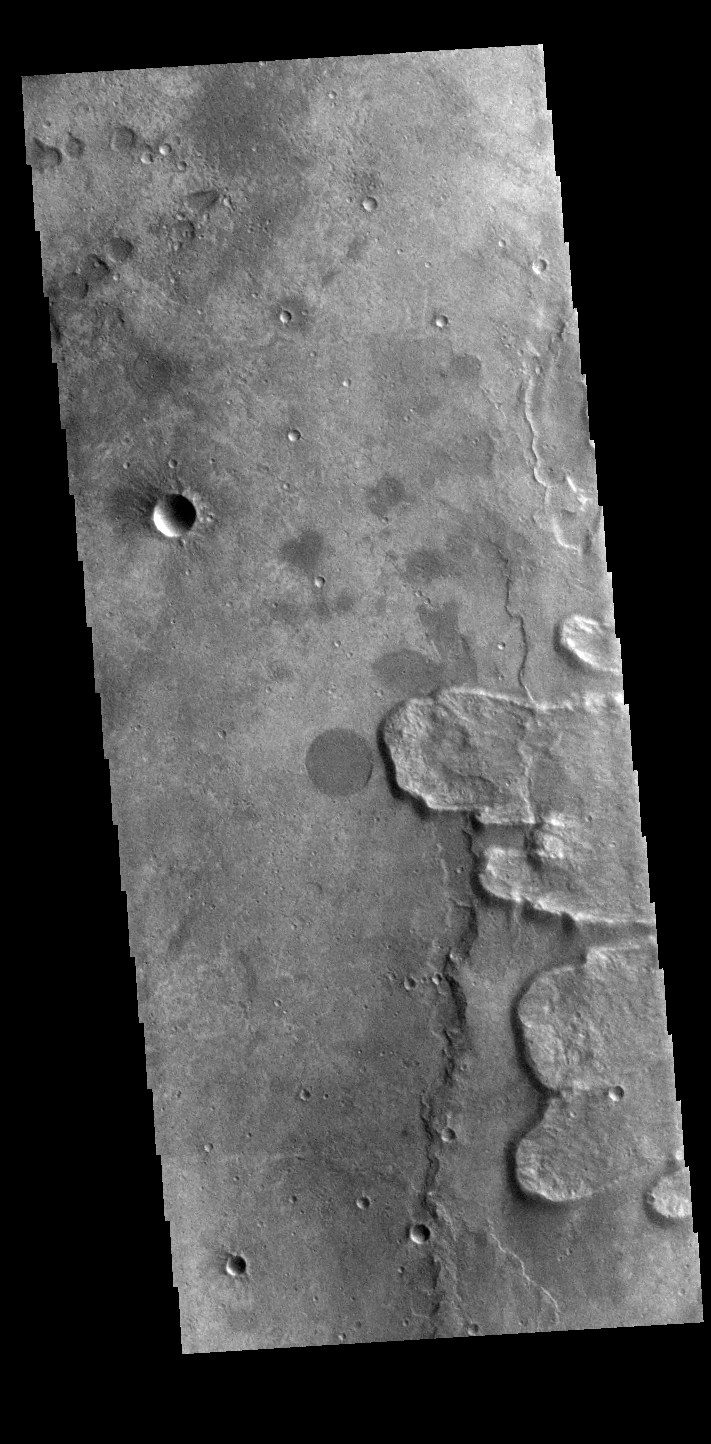

Yuty Crater Ejecta

Off the image to the right is Yuty Crater, located between Simud and Tiu Valles. The crater ejcta forms the large lobes along the right side of this VIS image. This type of ejecta was created by surface flow rather than air fall. It is thought that the near surface materials contained volatiles (like water) which mixed with the ejecta at the time of the impact.

Credit: NASA/JPL-Caltech/ASU